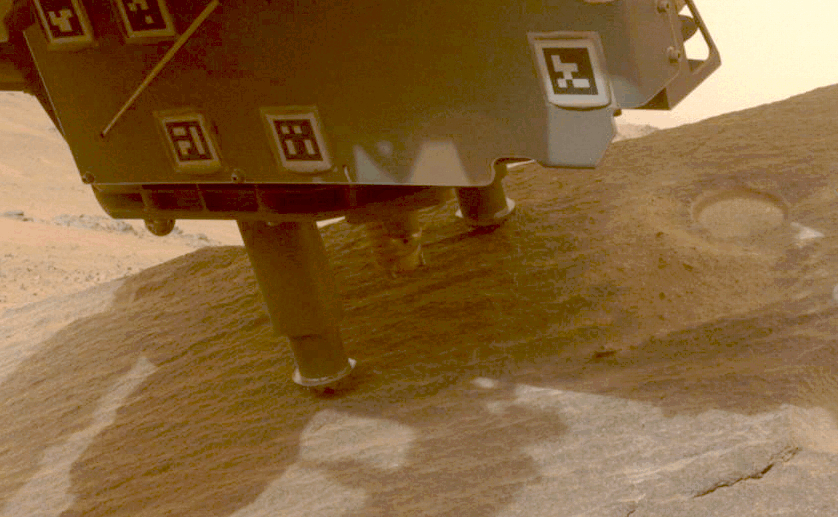

Perseverance Cores ‘Bunsen Peak’

This animation shows NASA’s Perseverance Mars rover collecting a sample from a rock the science team calls “Bunsen Peak” using a coring bit on the end of its robotic arm. It was the 21st rock core collected by Perseverance, and the 24th sample overall for the mission. The sample was collected on March 12, 2024, the 1,088th Martian day, or sol, of the mission.

The 33 images that make up this animation were taken by one of the rover’s front hazard cameras. The animation has been sped up by 390 times.

A key objective for Perseverance’s mission on Mars is astrobiology, including the search for signs of ancient microbial life. The rover will characterize the planet’s geology and past climate, pave the way for human exploration of the Red Planet, and be the first mission to collect and cache Martian rock and regolith.

Subsequent NASA missions, in cooperation with ESA (European Space Agency), would send spacecraft to Mars to collect these sealed samples from the surface and return them to Earth for in-depth analysis.

The Mars 2020 Perseverance mission is part of NASA’s Moon to Mars exploration approach, which includes Artemis missions to the Moon that will help prepare for human exploration of the Red Planet.

NASA’s Jet Propulsion Laboratory, which is managed for the agency by Caltech, built and manages operations of the Perseverance rover.

Credit: NASA/JPL-Caltech